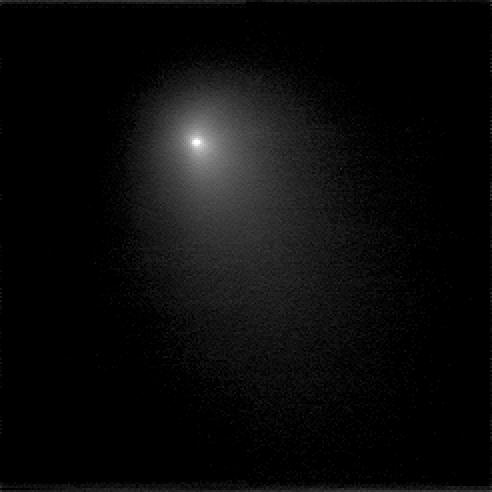

Deep Impact View of Tempel 1

This image is a compilation of nine images that were taken on June 15, 2005 through the clear filter of the medium resolution camera. The spacecraft is 16,896,900 kilometers (10,499,250 miles) away from the comet. This image is displayed on a logarithmic scale that enhances the comet’s coma.

Credit: NASA/JPL-Caltech/UMD